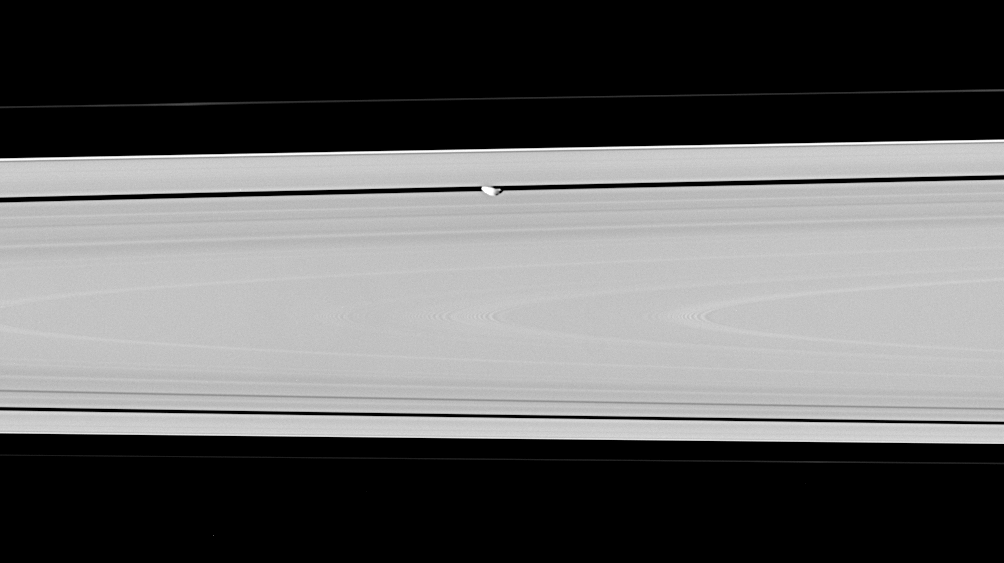

Down Under on Pan

Hiding within the Encke gap is the small moon Pan, partly in shadow and party cut off by the outer A ring in this view. Similar to Atlas, Pan appears to have a slight ridge around its middle; and like Atlas, Pan’s orbit also coincides with a faint ringlet.

(See PIA08320 for a movie featuring Pan).

Pan is 26 kilometers (16 miles) across.

The image was taken in visible light with the Cassini spacecraft narrow-angle camera on June 30, 2006 at a distance of approximately 269,000 kilometers (167,000 miles) from Pan. Image scale is 2 kilometers (5,259 feet) per pixel.

The Cassini-Huygens mission is a cooperative project of NASA, the European Space Agency and the Italian Space Agency. The Jet Propulsion Laboratory, a division of the California Institute of Technology in Pasadena, manages the mission for NASA’s Science Mission Directorate, Washington, D.C. The Cassini orbiter and its two onboard cameras were designed, developed and assembled at JPL. The imaging operations center is based at the Space Science Institute in Boulder, Colo.

Credit: NASA/JPL/Space Science Institute